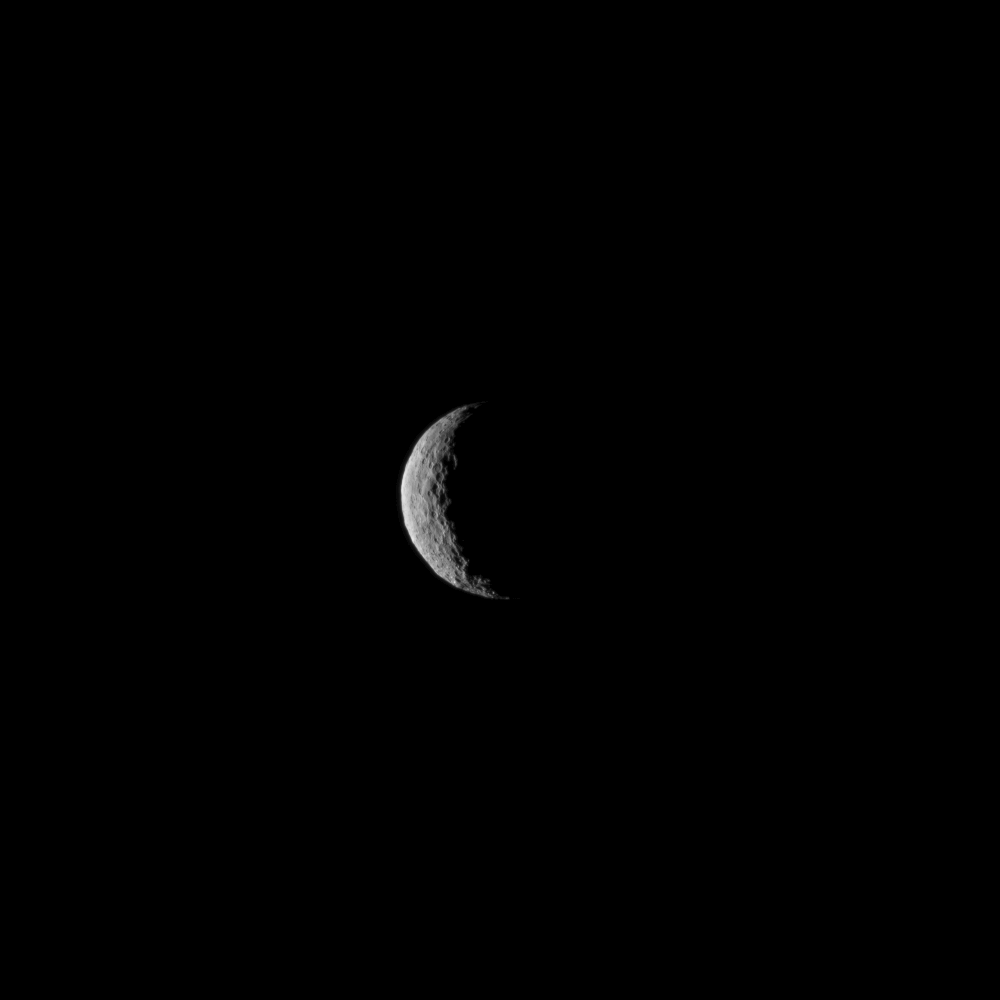

Ceres at Dawn – Take Two

The slim crescent of Ceres smiles back as the dwarf planet awaits the arrival of an emissary from Earth. This image was taken by NASA’s Dawn spacecraft on March 1, 2015, just a few days before the mission achieved orbit around the previously unexplored world.

Following the image sequence in which this view was acquired, the Dawn spacecraft slipped over to the dark side — that is, the far side of Ceres with respect to the sun. The spacecraft is slated to resume imaging of Ceres’ surface in mid-April, when it once again views lit terrain on Ceres.

The image was obtained at a distance of about 30,000 miles (about 48,000 kilometers) at a sun-Ceres-spacecraft angle, or phase angle, of 123 degrees. Image scale on Ceres is 1.9 miles (2.9 kilometers) per pixel.

This image was taken as part of the same sequence in which PIA19311 was acquired.

Ceres has an average diameter of about 590 miles (950 kilometers).

Dawn’s mission is managed by NASA’s Jet Propulsion Laboratory, Pasadena, California, for NASA’s Science Mission Directorate in Washington. Dawn is a project of the directorate’s Discovery Program, managed by NASA’s Marshall Space Flight Center in Huntsville, Alabama. The University of California, Los Angeles, is responsible for overall Dawn mission science. Orbital ATK Inc., in Dulles, Virginia, designed and built the spacecraft. The German Aerospace Center, the Max Planck Institute for Solar System Research, the Italian Space Agency and the Italian National Astrophysical Institute are international partners on the mission team.

Credit: NASA/JPL-Caltech/UCLA/MPS/DLR/IDA